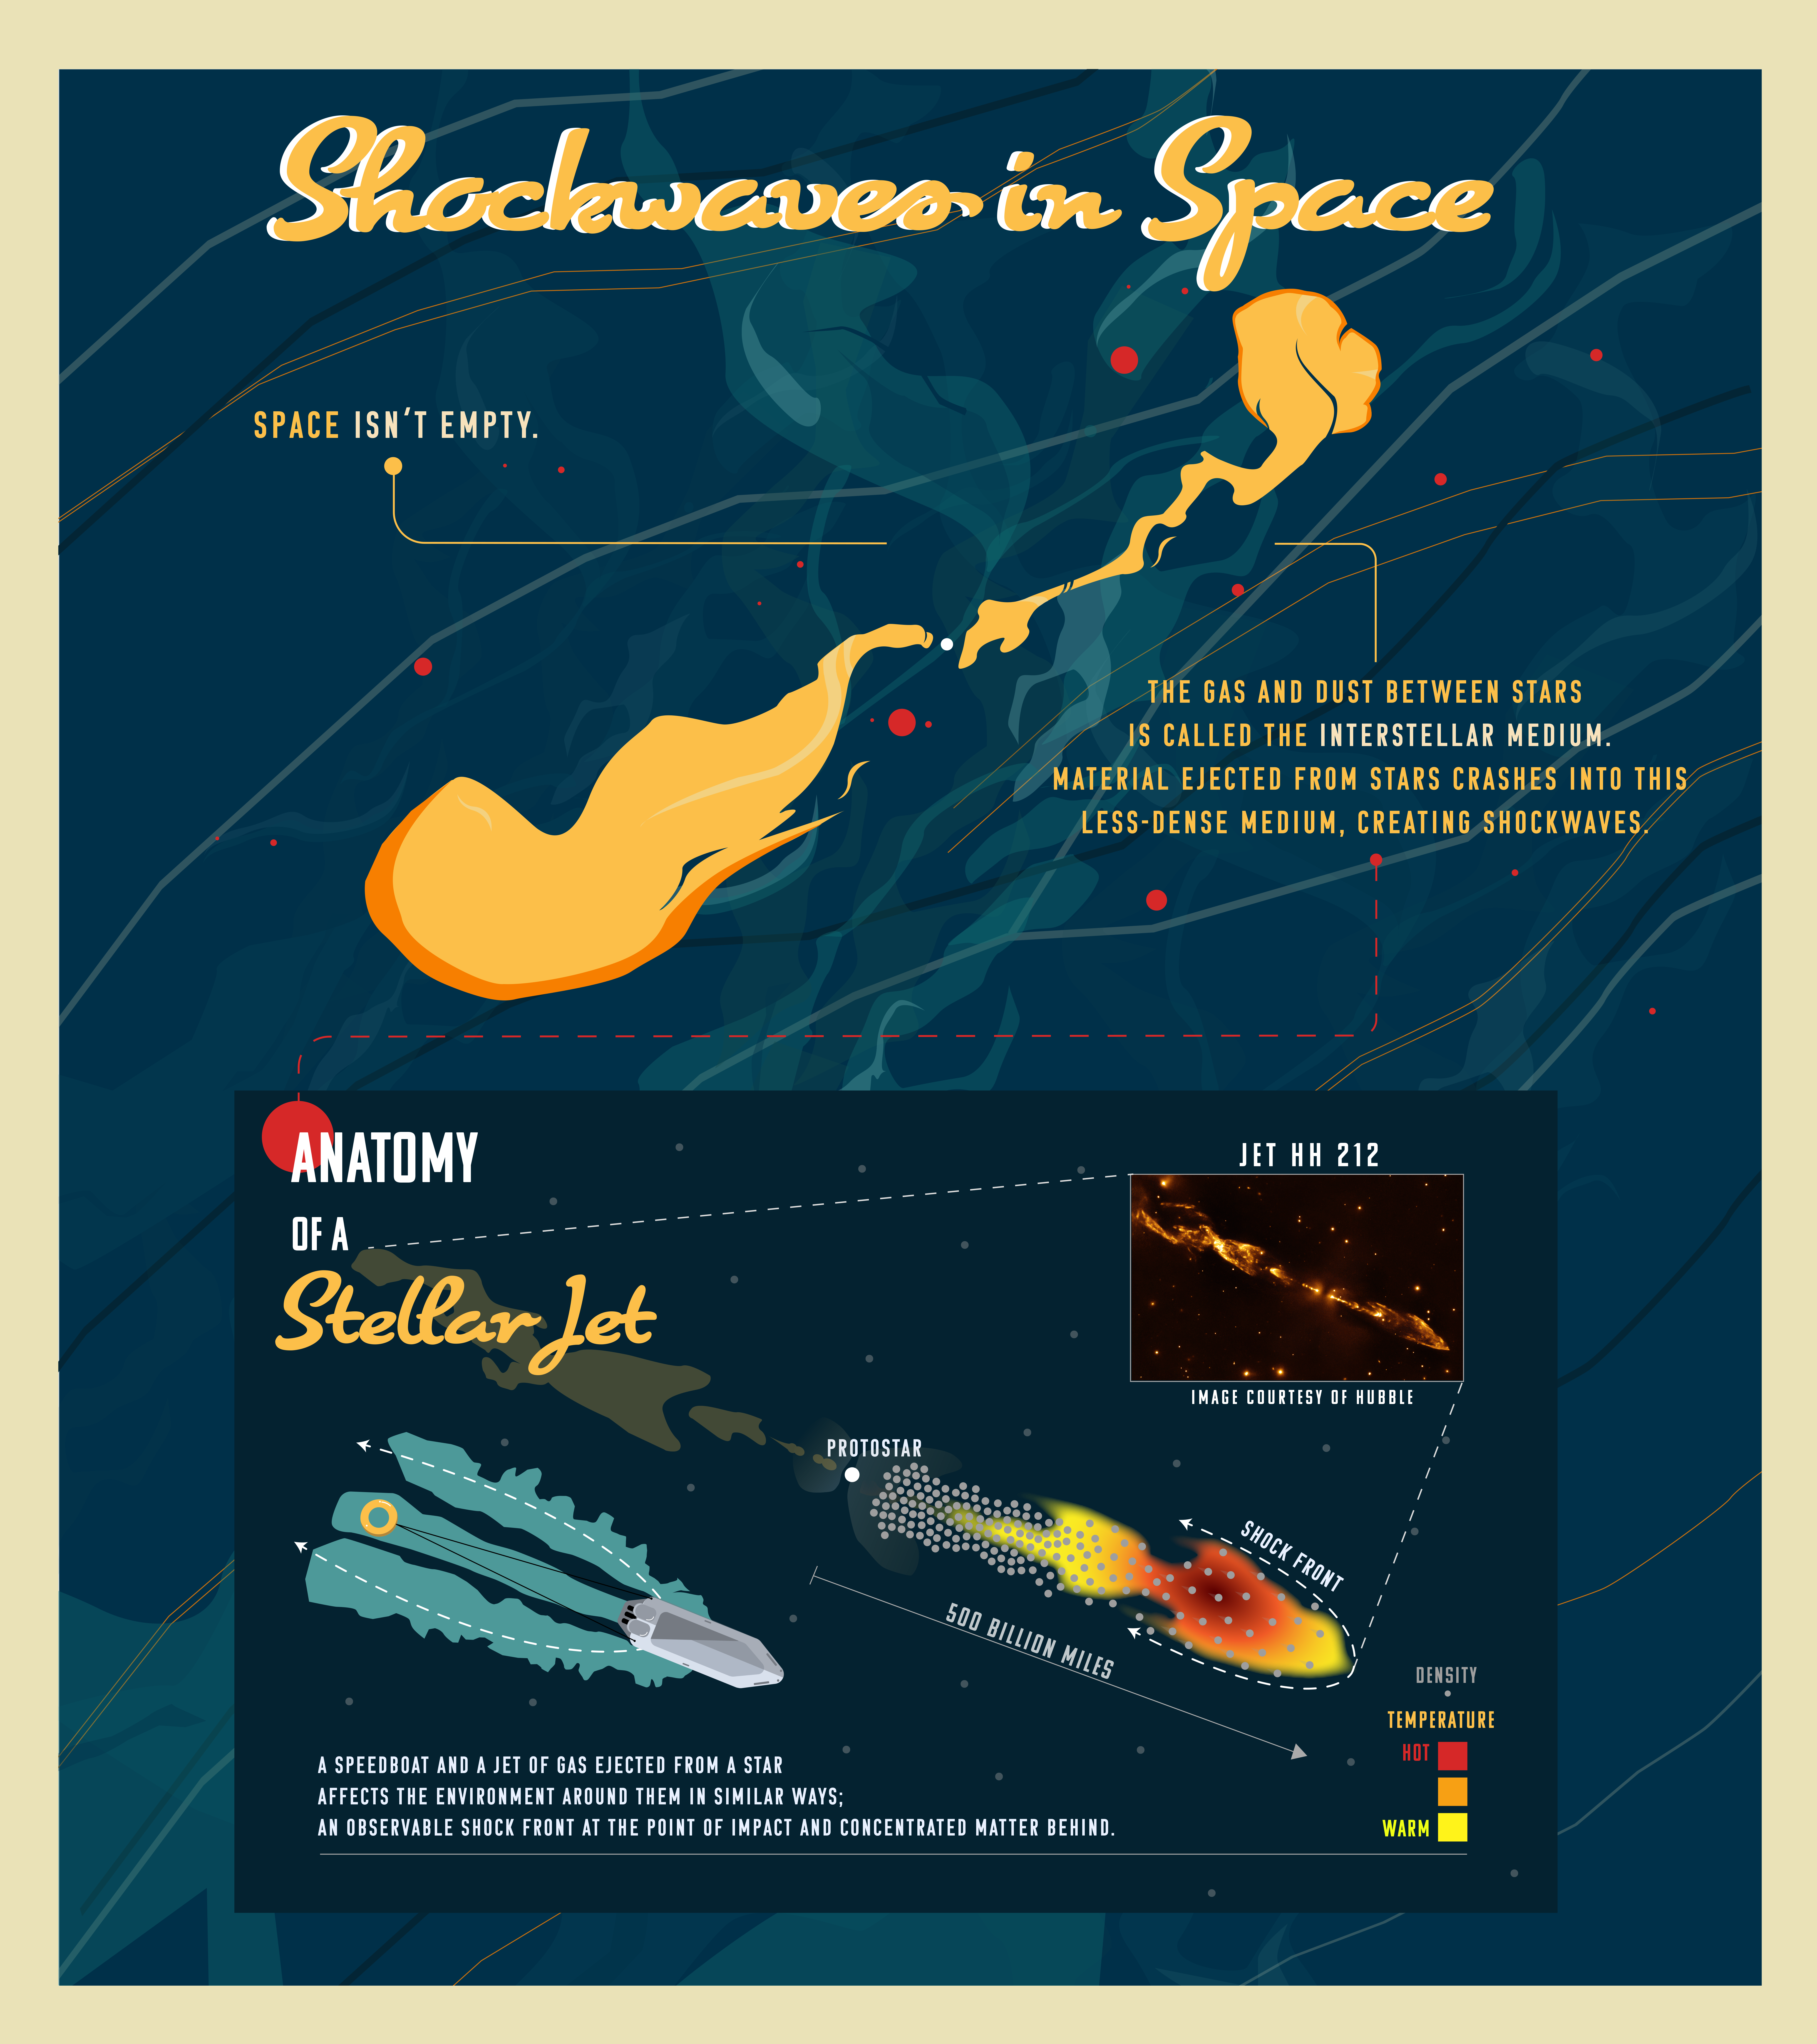

Anatomy of a Stellar Jet

When a jet of material traveling at supersonic speeds slam into interstellar gas and dust, it creates a shock wave that compresses and heats matter.

Credit: Image: NASA, ESA, CSA, Joseph Olmsted (STScI)